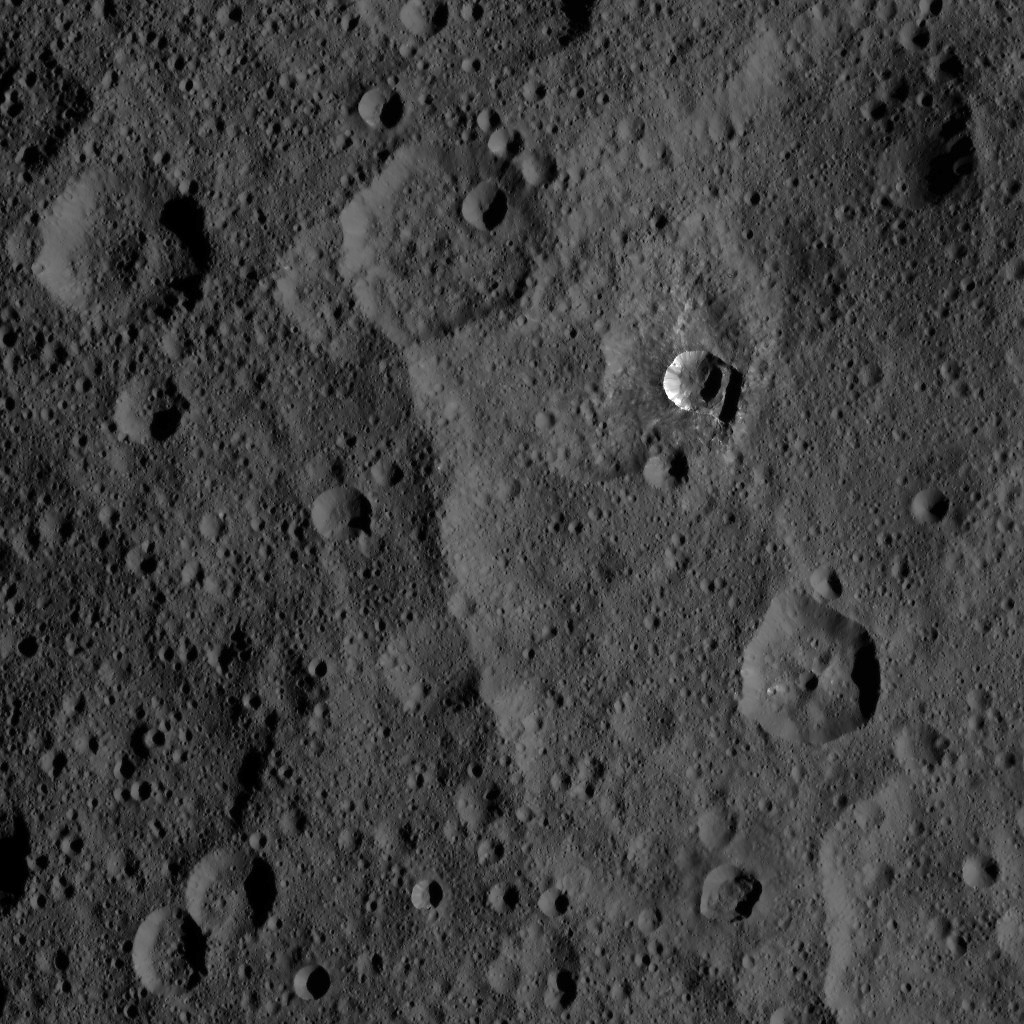

Dawn XMO2 Image 30

The 6-mile-wide (10-kilometer-wide) Oxo Crater stands out on the dark landscape of Ceres in this view from NASA’s Dawn spacecraft.

Oxo is one of several sites at which ice has been identified by Dawn’s visible and infrared mapping spectrometer. The crater is located at mid-latitudes (42 degrees North, 0 degrees East), and the presence of ice there is consistent with the recent mapping of hydrogen by Dawn’s GRaND instrument (Gamma Ray and Neutron Detector). Ice is likely to be present at shallow depths in this region, waiting to be exposed via small impacts or landslides, as is believed to be the case for Oxo. Ice is not stable for long periods of time on Ceres’ surface, thus its exposure at Oxo must be a relatively recent event.

Dawn took this image on Oct. 25, 2016, during its second extended-mission science orbit (XMO2), from a distance of about 920 miles (1,480 kilometers) above the surface of Ceres. The image resolution is about 460 feet (140 meters) per pixel.

Dawn’s mission is managed by JPL for NASA’s Science Mission Directorate in Washington. Dawn is a project of the directorate’s Discovery Program, managed by NASA’s Marshall Space Flight Center in Huntsville, Alabama. UCLA is responsible for overall Dawn mission science. Orbital ATK, Inc., in Dulles, Virginia, designed and built the spacecraft. The German Aerospace Center, the Max Planck Institute for Solar System Research, the Italian Space Agency and the Italian National Astrophysical Institute are international partners on the mission team.

Credit: NASA/JPL-Caltech/UCLA/MPS/DLR/IDA